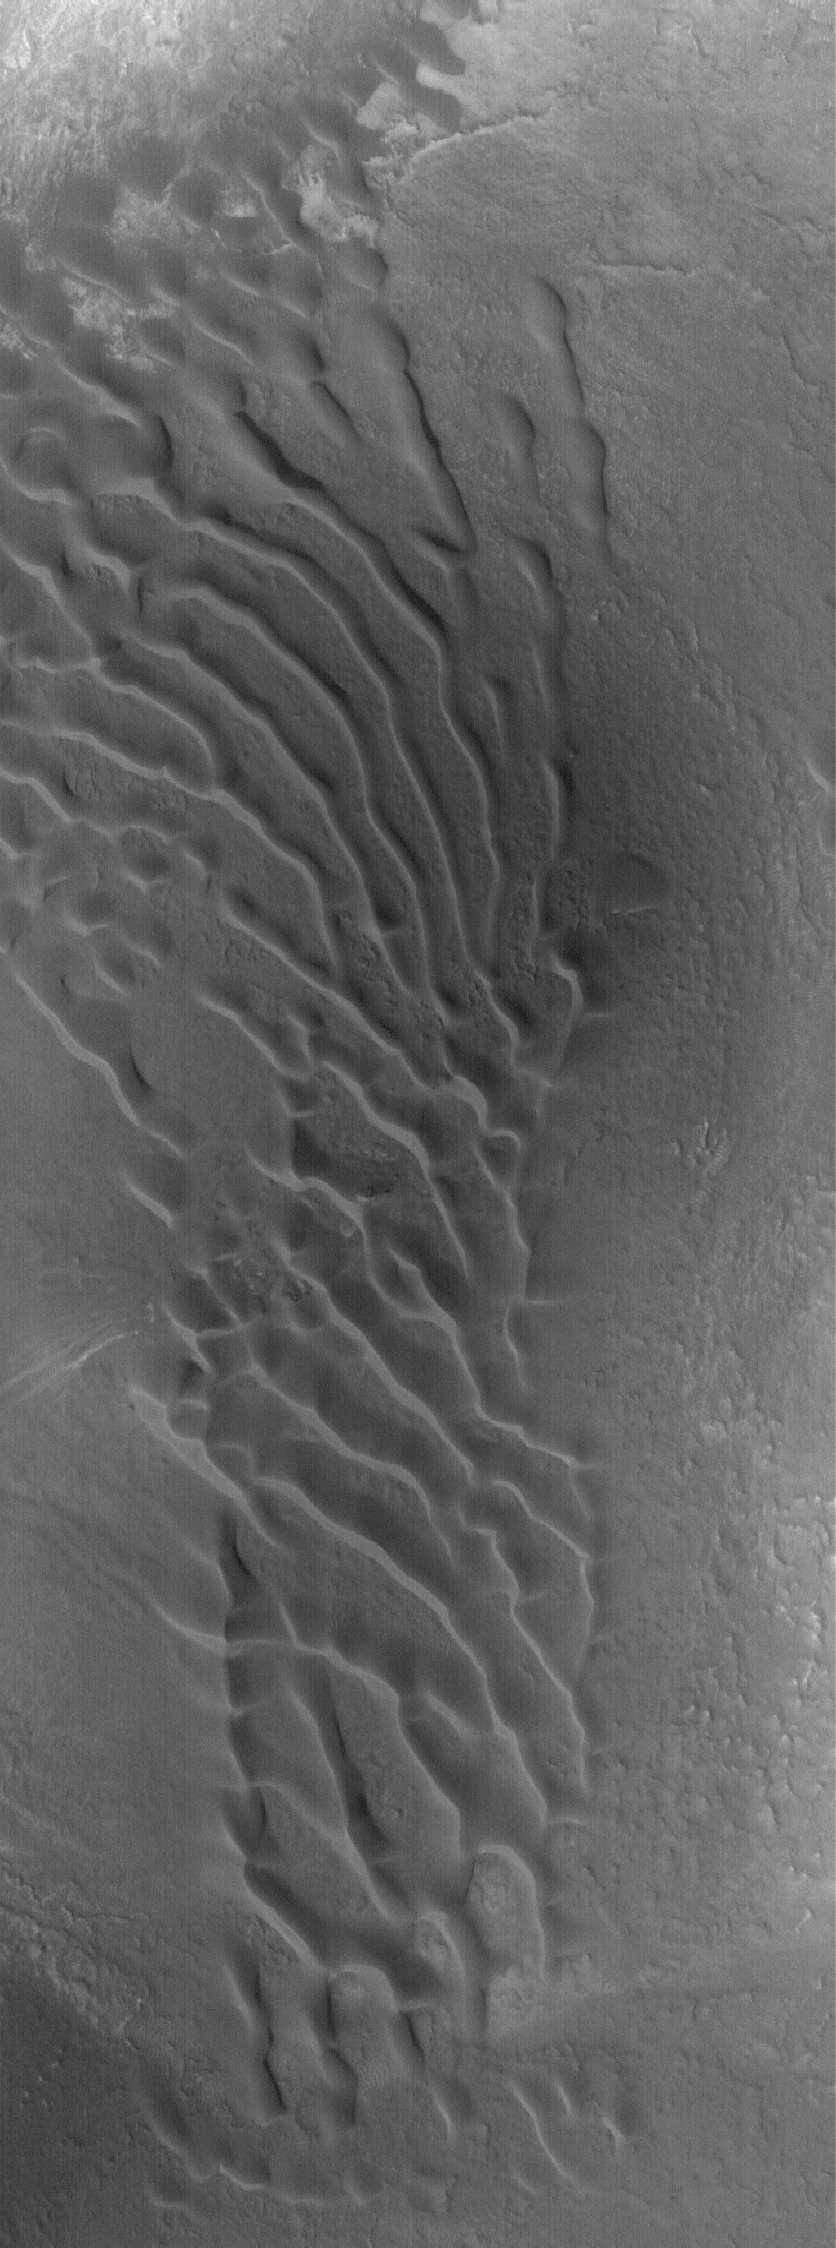

Nilosyrtis Dunes

31 July 2005
This Mars Global Surveyor (MGS) Mars Orbiter Camera (MOC) image shows a rare patch of dark sand dunes in the Nilosyrtis Mensae region of Mars. The steepest slopes on these dunes, their slipfaces, point toward the south-southwest, indicating that the dominant winds that formed them came from the north-northeast (top/upper right).

Location near: 34.5°N, 295.1°W
Image width: width: ~3 km (~1.9 mi)
Illumination from: lower left
Season: Northern Autumn

Credit: NASA/JPL/Malin Space Science Systems